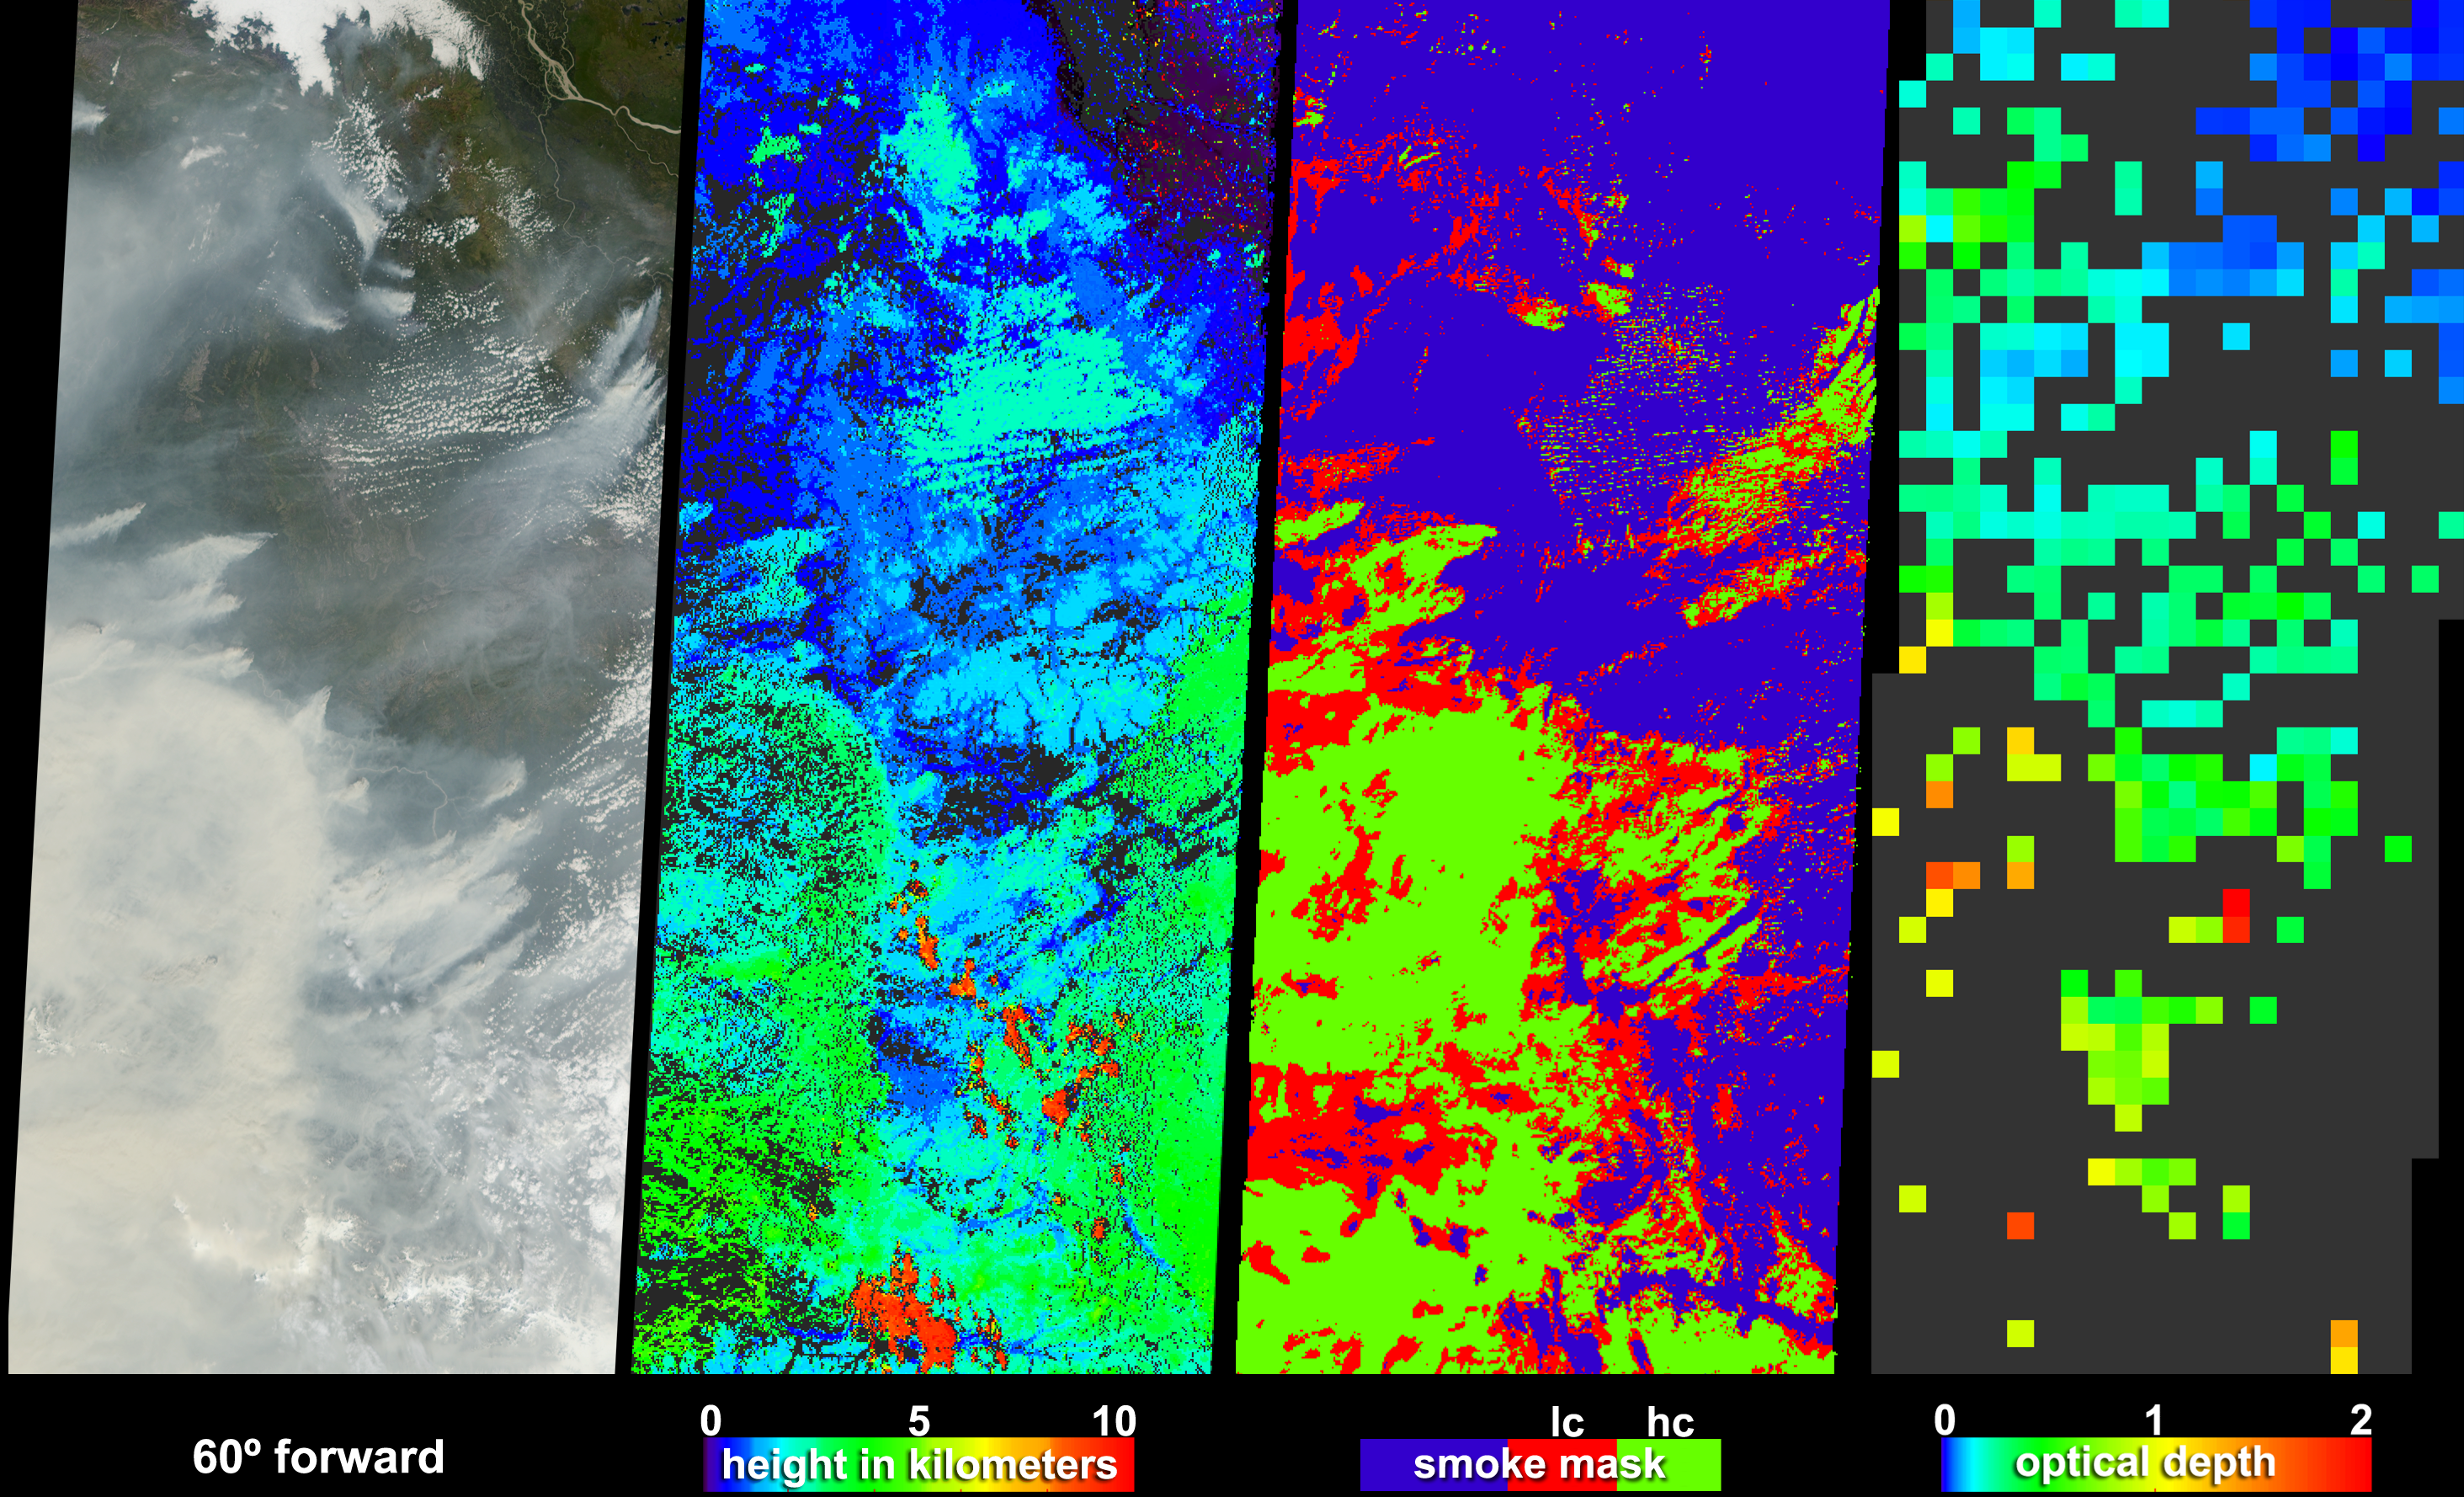

Smoke Signals from the Alaska and Yukon Fires

Large lightning-induced fires were active in Alaska and the Yukon Territory from mid-June to mid-July, 2004. Thick smoke particles filled the air during these fires, prompting Alaskan officials to issue air quality warnings. Some of the smoke from these fires was detected as far away as New Hampshire. These visualizations were captured on June 30th by the Multi-angle Imaging SpectroRadiometer (MISR) on NASA’s Terra spacecraft. Here, MISR distinguishes clouds from smoke and retrieves heights and optical depths for the smoke — information which will help to improve models of how smoke aerosols are transported.

The images cover an area extending from the Mackenzie Bay in northwest Canada, through the Alaskan Interior and along the Alaska-Yukon border, south to the Wrangell Mountains. The first panel in the series is a natural-color image from MISR’s 60° forward viewing camera. Smoke plumes notable along the right-hand edge are situated southwest of the Peel River in the Yukon Territory, and plumes extending west from the left-hand edge are situated in the vicinity of the Yukon River and the town of Eagle at the Alaska-Canada border. In the lower portion of the image, thick smoke obscures the Wrangell Mountain range.

The next panel in the series is a stereoscopic height field, in which topography, smoke plumes and clouds are all being detected. Analysis indicates that most of the smoke and many low clouds are situated at heights between about 1 and 4 kilometers above the surface, while a few high clouds attained much greater altitudes.

The third panel from the left is a smoke mask, in which the image is classified as either non-smoke, or as smoke with low confidence (lc) or high confidence (hc), represented by the blue, red and green pixels, respectively. Many of the actual smoke “plumes” were identified as high-confidence smoke, including parts of plumes in the Peel River region (upper right) and Yukon River/Alaska-Canada border region (left-hand edge). This smoke mask is produced by a computerized “machine-learning” classifier which detects smoke by examining the spectral, textural, and angular features in the radiances from three oblique-viewing MISR cameras. Ultimately, the classifier will be trained to identify plume-like shapes, thus making it possible to automatically isolate plume heights from the stereo product.

The right-hand panel displays MISR’s aerosol optical depth retrieval, in which the brightness and contrast changes of the surface at different view angles are used to measure the attenuation of sunlight as it passes through a column of the atmosphere. Increasing amounts of smoke aerosol appear as green, yellow, orange and red pixels, and clearer skies are indicated by blue pixels. Areas where the aerosol optical depth could not be retrieved, either because the smoke was too thick to see the surface contrast or because the presence of clouds precluded a retrieval, are shown in dark gray.

The Multi-angle Imaging SpectroRadiometer observes the daylit Earth continuously and every 9 days views the entire globe between 82 degrees north and 82 degrees south latitude. The non-animated data products were generated from a portion of the imagery acquired during Terra orbits 24123. The still panels cover an area of about 400 kilometers 898 kilometers, and use data from blocks 35 to 41 within World Reference System-2 path 64.

MISR was built and is managed by NASA’s Jet Propulsion Laboratory, Pasadena, Calif., for NASA’s Office of Earth Science, Washington, DC. The Terra satellite is managed by NASA’s Goddard Space Flight Center, Greenbelt, Md. JPL is a division of the California Institute of Technology.

Credit: NASA/GSFC/LaRC/JPL, MISR Team.